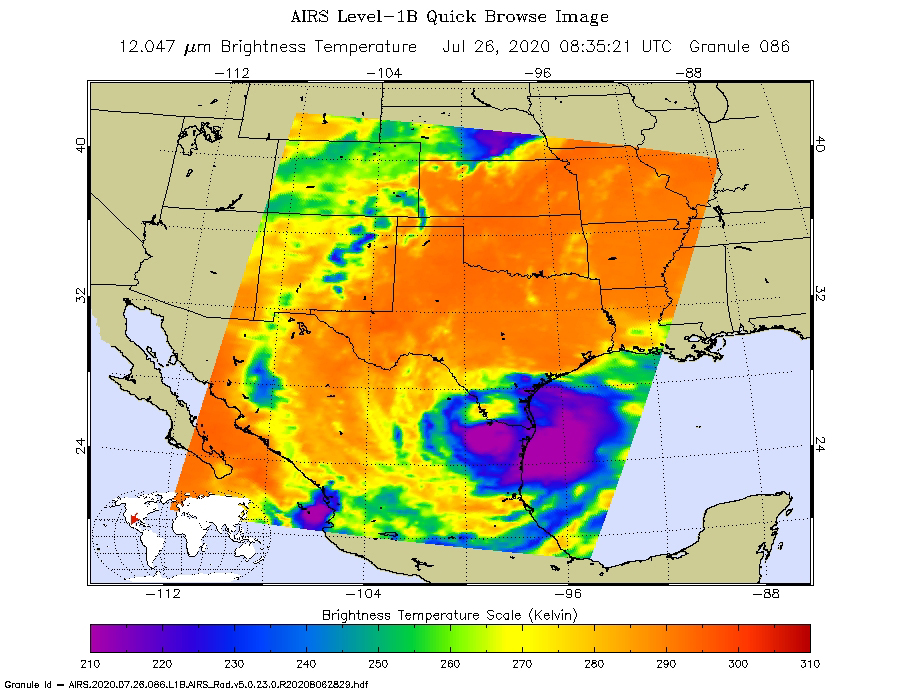

AIRS Captures Tropical Storm Hanna

NASA’s Atmospheric Infrared Sounder (AIRS) was monitoring Tropical Storm Hanna as it took aim at southern Texas on July 26. Perched on NASA’s Aqua satellite, AIRS is an instrument that studies Earth’s weather and climate.

Hanna made landfall as a Category 1 hurricane around 5 p.m. local time over Padre Island, Texas, on July 25. Since then, the storm has lost steam, weakening to a tropical storm in the early morning hours of July 26, and then to a tropical depression by the afternoon. The purple areas in the AIRS image — taken at 1:35 a.m. local time on July 26 — show regions within the tropical storm with cold clouds high in Earth’s atmosphere that tend to produce heavy rainfall. The National Hurricane Center predicts that Hanna will continue over northeastern Mexico, where it will dissipate by late in the day on July 27.

AIRS, in conjunction with the Advanced Microwave Sounding Unit (AMSU), senses emitted infrared and microwave radiation from Earth to provide a three-dimensional look at Earth’s weather and climate. Working in tandem, the two instruments make simultaneous observations down to Earth’s surface. With more than 2,000 channels sensing different regions of the atmosphere, the system creates a global, three-dimensional map of atmospheric temperature and humidity, cloud amounts and heights, greenhouse gas concentrations and many other atmospheric phenomena. Launched into Earth orbit in 2002, the AIRS and AMSU instruments fly aboard NASA’s Aqua spacecraft and are managed by NASA’s Jet Propulsion Laboratory in Southern California, under contract to NASA. JPL is a division of Caltech.

Credit: NASA/JPL-Caltech